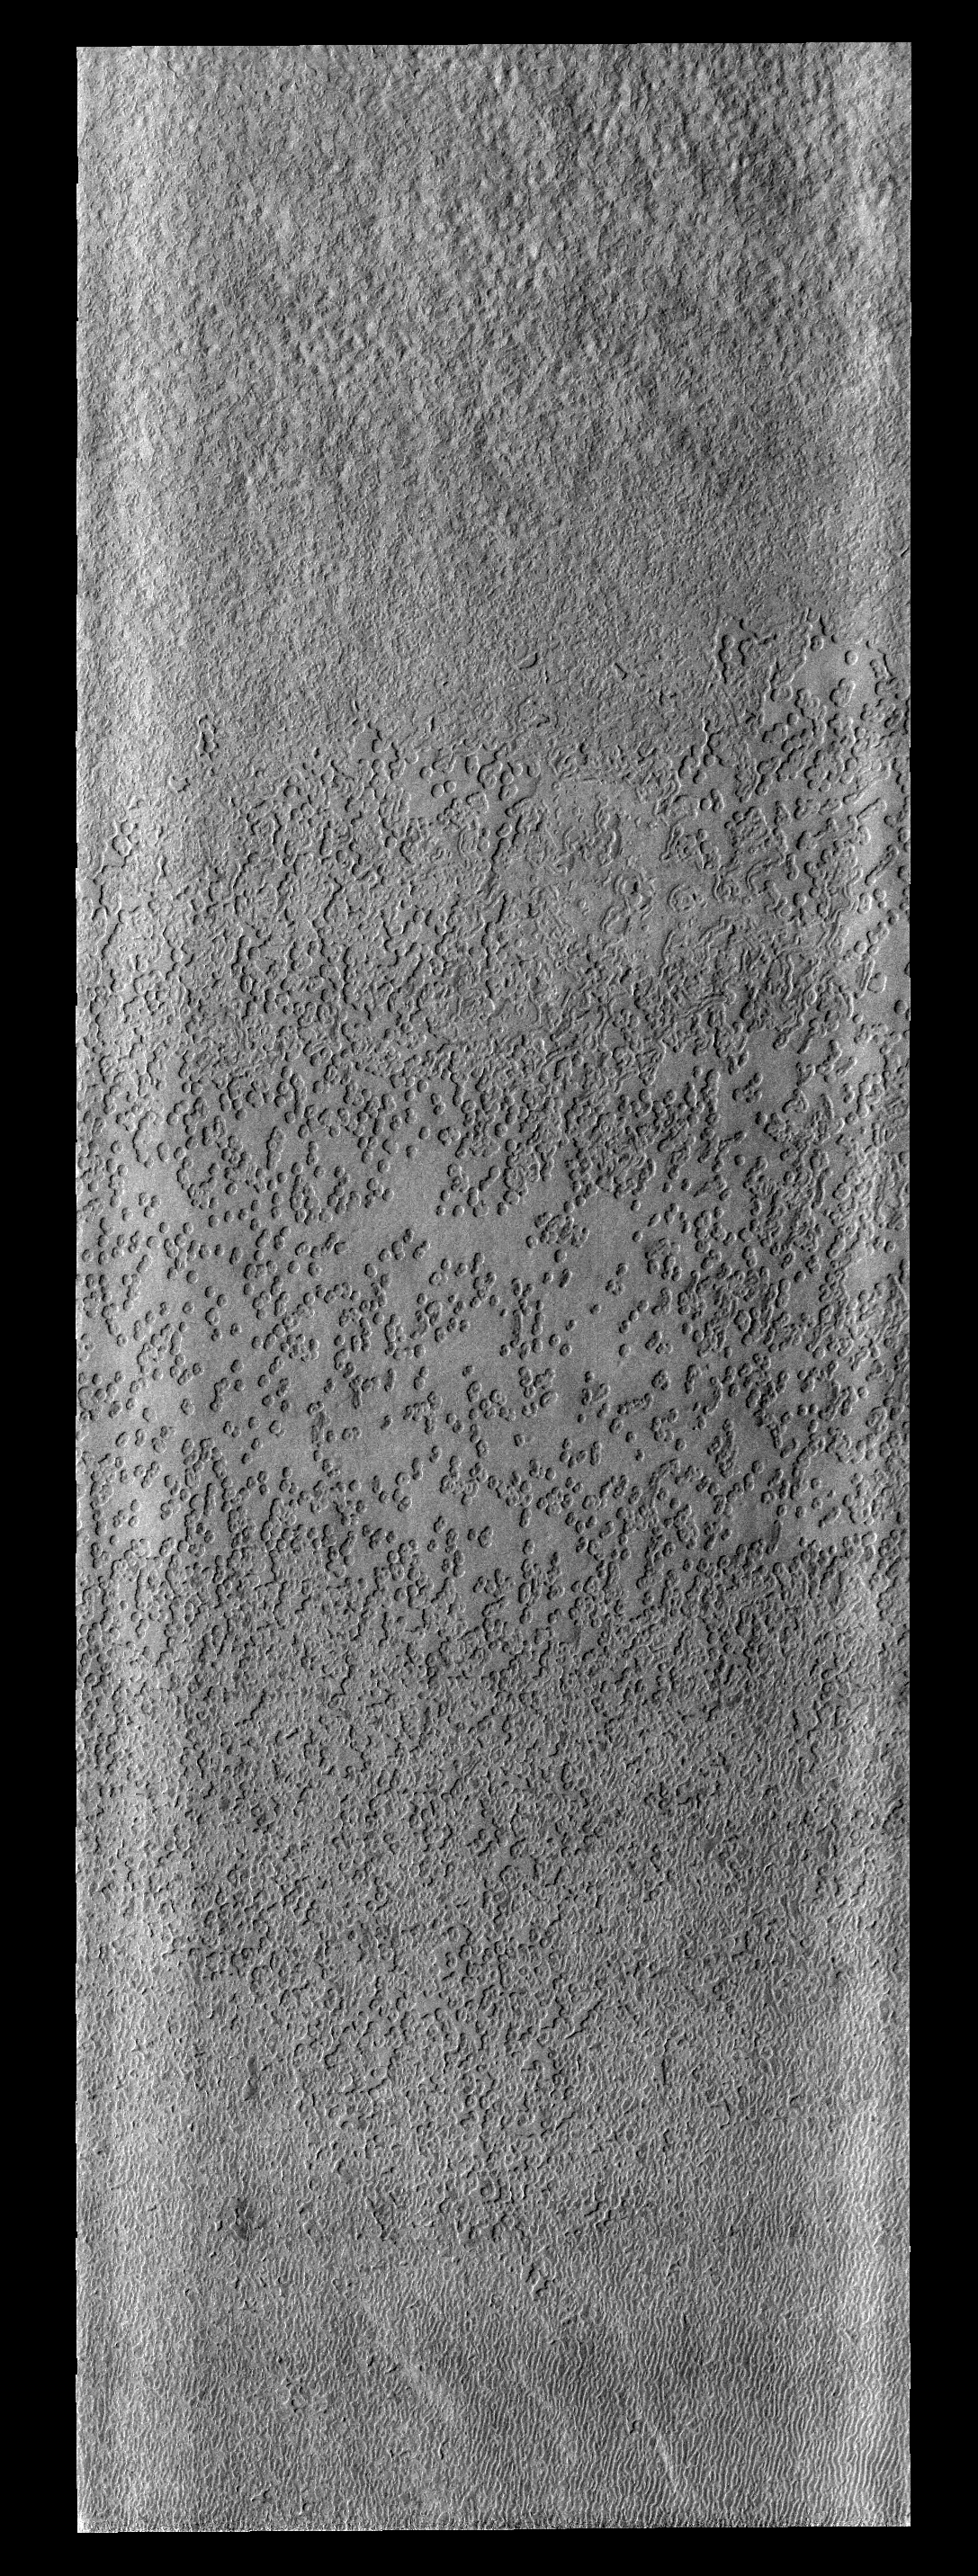

Polar Textures

This unnamed central peak crater east of Hadriaca Patera is slowly being modified from its original pristine state. The crater rim is cut by multiple channels and part of the rim has failed due to gravity and produced a landslide that reached all the way to the central peak itself (to the left of the channels in the center of the image).

Image information: VIS instrument. Latitude -86.8N, Longitude 354.0E. 17 meter/pixel resolution.

Please see the THEMIS Data Citation Note for details on crediting THEMIS images.

Note: this THEMIS visual image has not been radiometrically nor geometrically calibrated for this preliminary release. An empirical correction has been performed to remove instrumental effects. A linear shift has been applied in the cross-track and down-track direction to approximate spacecraft and planetary motion. Fully calibrated and geometrically projected images will be released through the Planetary Data System in accordance with Project policies at a later time.

NASA’s Jet Propulsion Laboratory manages the 2001 Mars Odyssey mission for NASA’s Office of Space Science, Washington, D.C. The Thermal Emission Imaging System (THEMIS) was developed by Arizona State University, Tempe, in collaboration with Raytheon Santa Barbara Remote Sensing. The THEMIS investigation is led by Dr. Philip Christensen at Arizona State University. Lockheed Martin Astronautics, Denver, is the prime contractor for the Odyssey project, and developed and built the orbiter. Mission operations are conducted jointly from Lockheed Martin and from JPL, a division of the California Institute of Technology in Pasadena.

Credit: NASA/JPL/ASU